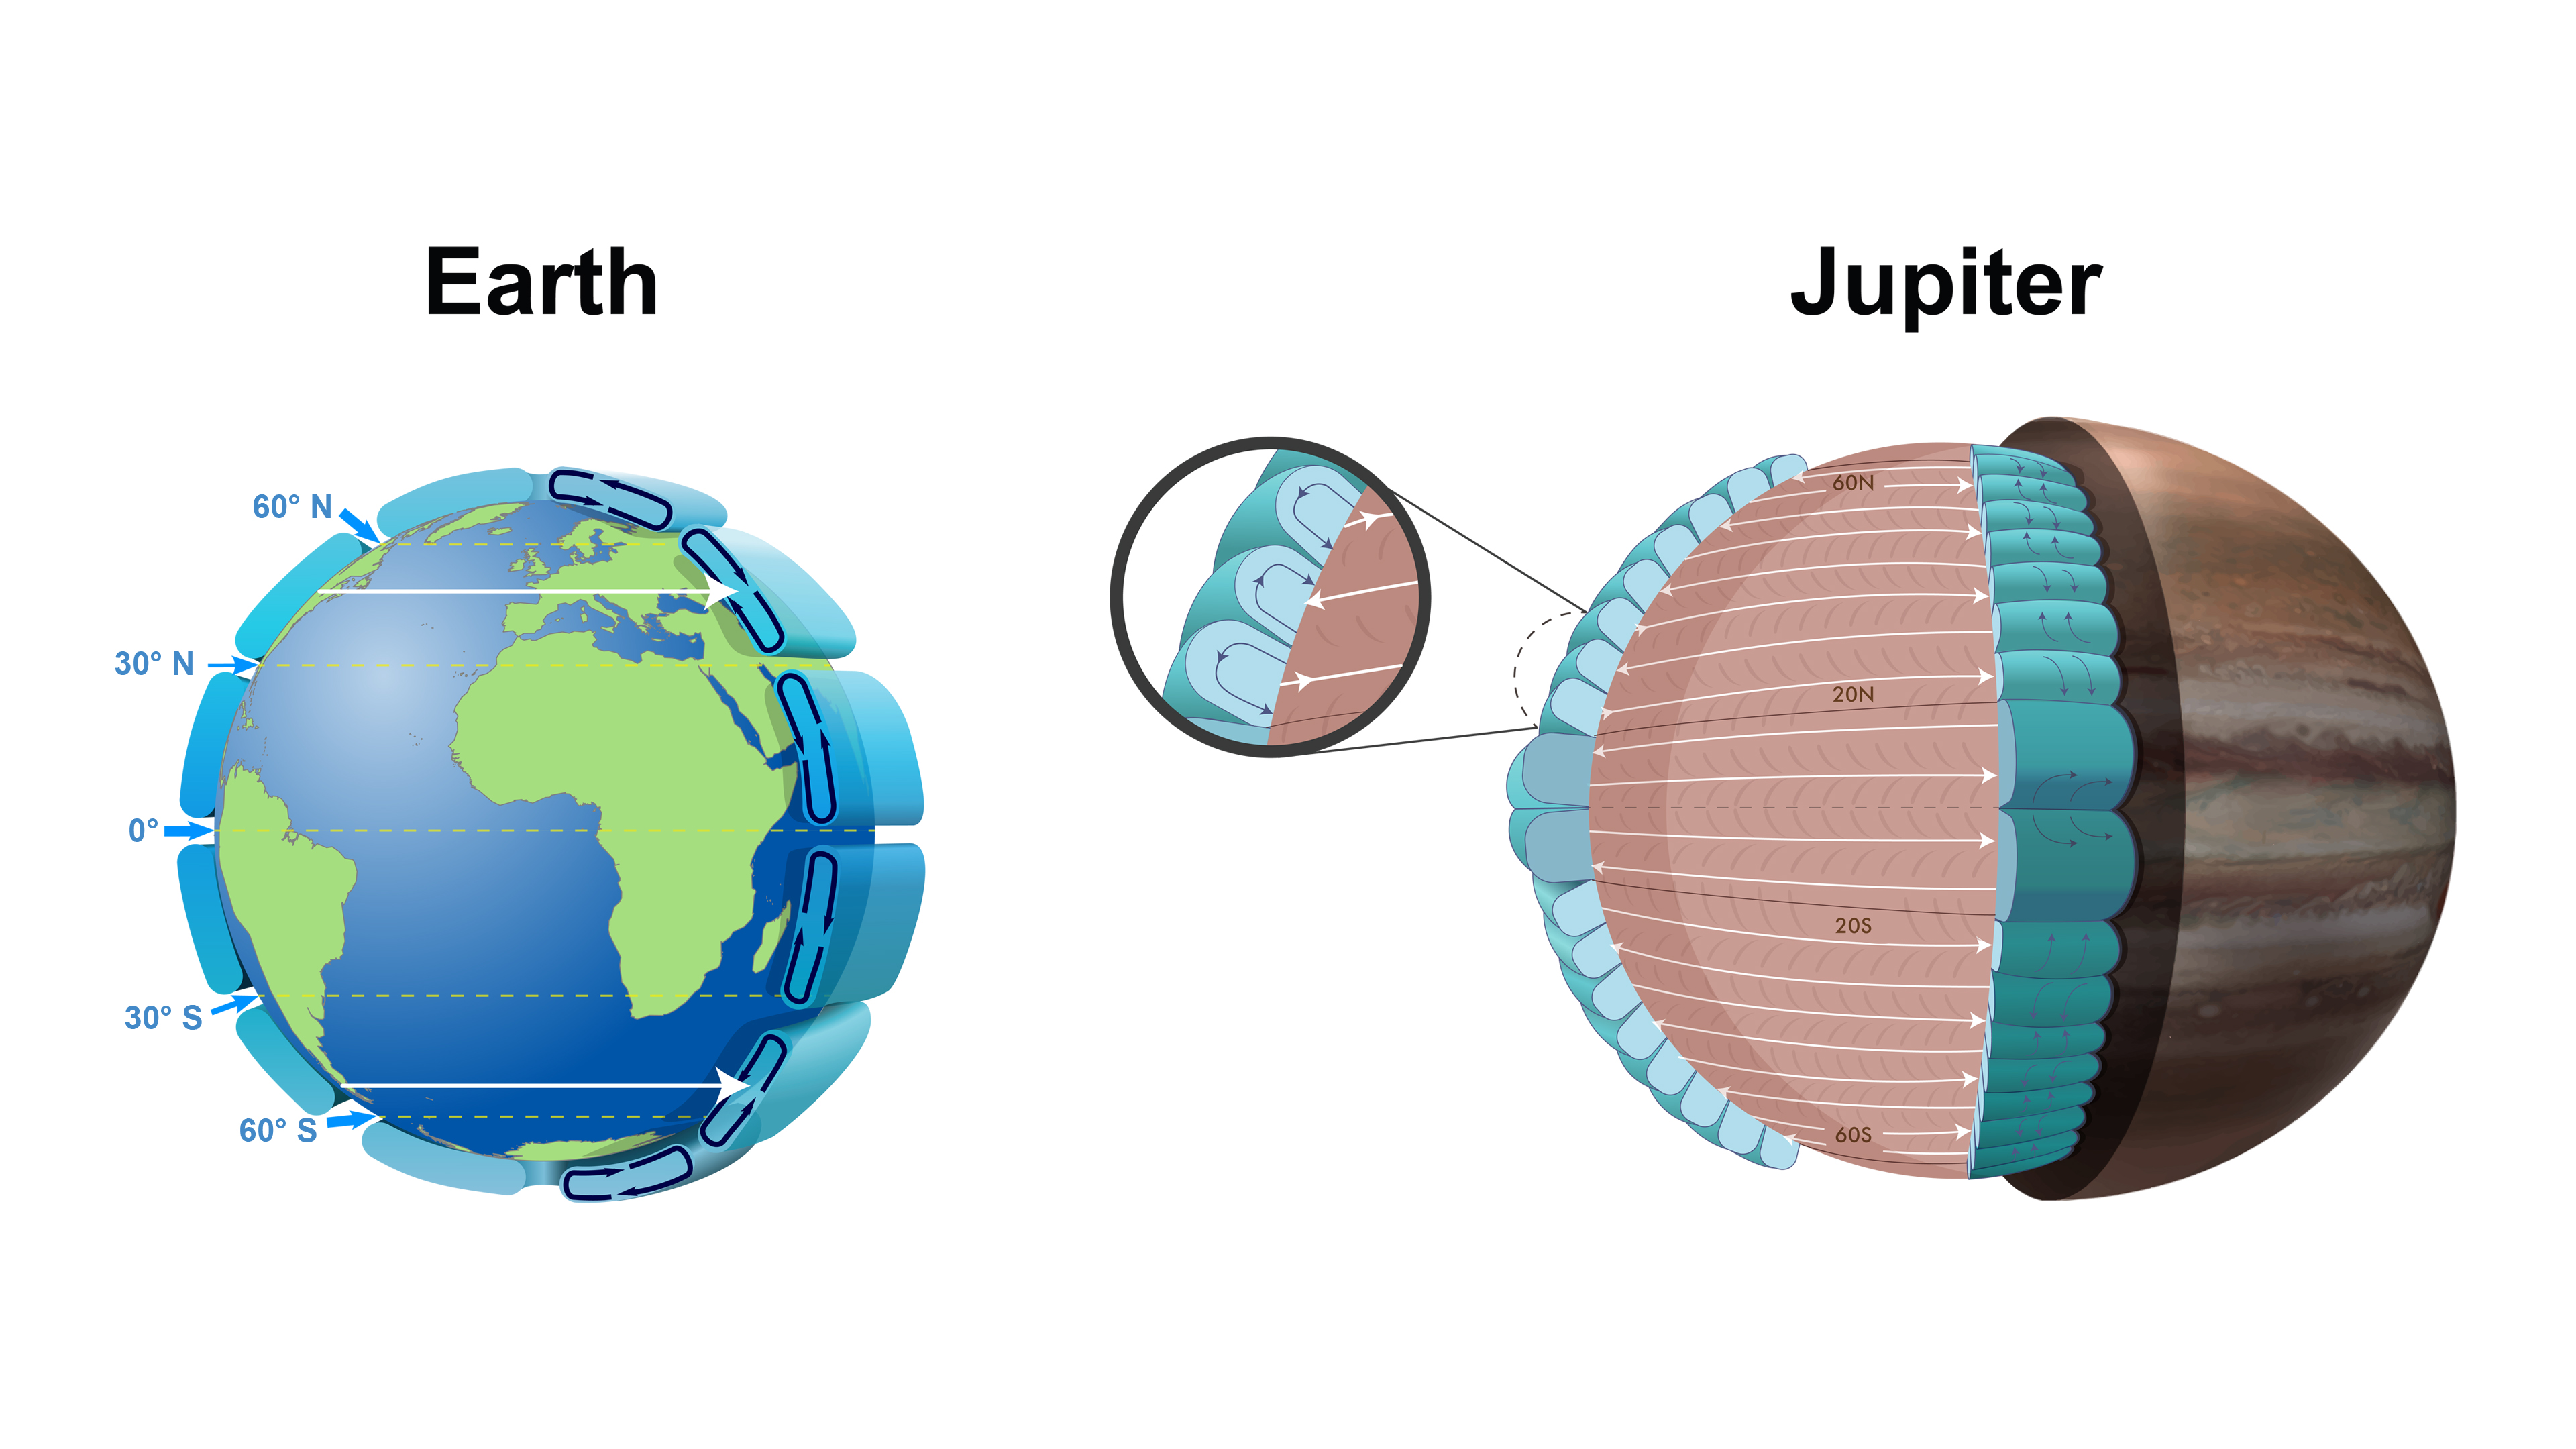

Atmospheric Circulation Cells on Earth and Jupiter

This graphic compares the atmospheric circulations of Earth and Jupiter. Earth contains one Ferrel cell (a mid-latitudinal cell where air flows poleward and eastward at the surface, and equatorward and westward at higher altitudes). On Jupiter, the circulation cells are depicted in aqua, and underlying jets streams in the pink region. The jet streams are characteristic for all depths associated with the cells.

Jupiter has eight Ferrel-like cells in the north and eight in the south, due to its large size and fast rotation. Each of these cells on Jupiter is at least 30 times larger than the equivalent cell on Earth. The main difference between the Jovian and terrestrial cells is that on Earth, the cell ends at the surface, while on gaseous Jupiter, it penetrates into the deeper layers of the atmosphere. Due to measuring limitations, it has yet to be determined how deep these cells extend.

Credit: NASA/JPL-Caltech/SwRI/Weizmann Institute of Science